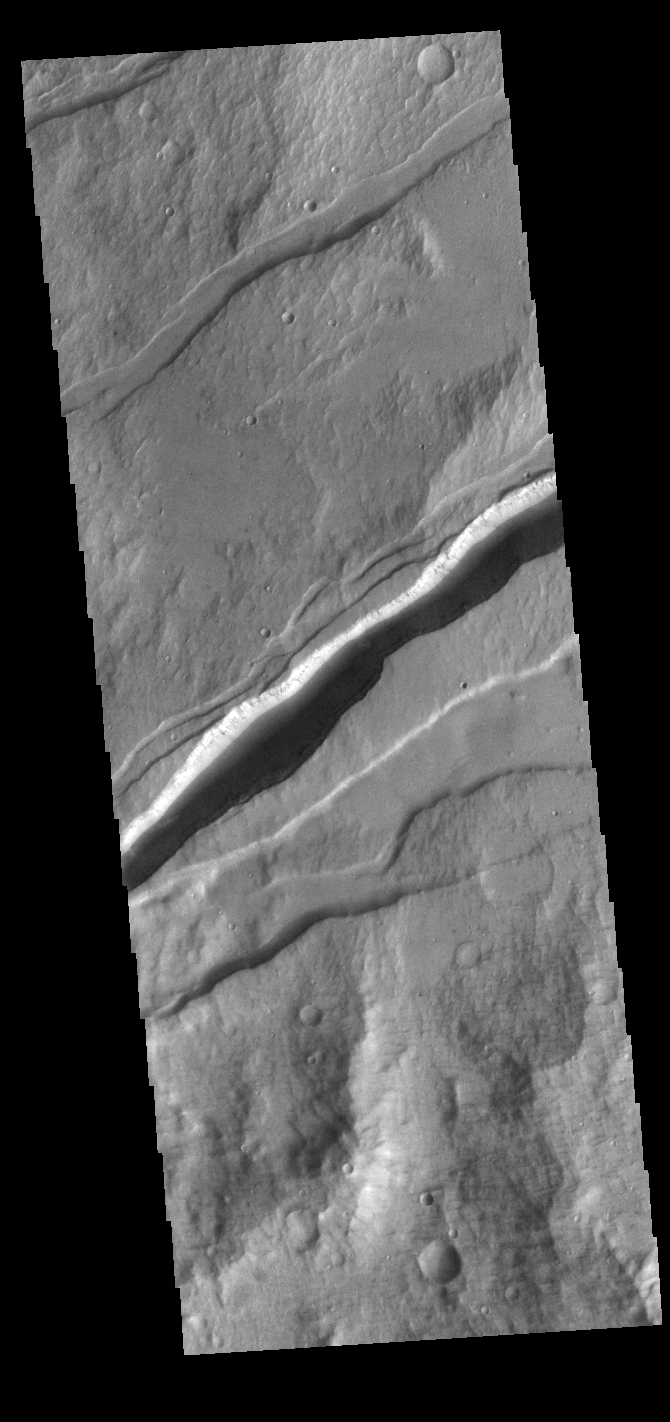

Sirenum Fossae

The linear depressions in this VIS image are part of Sirenum Fossae. These depressions are called graben, which form by the down drop of material between two parallel faults. The faults are caused by extensional tectonic stresses in the region. The fossae are 2735km long (1700 miles).

Credit: NASA/JPL-Caltech/ASU